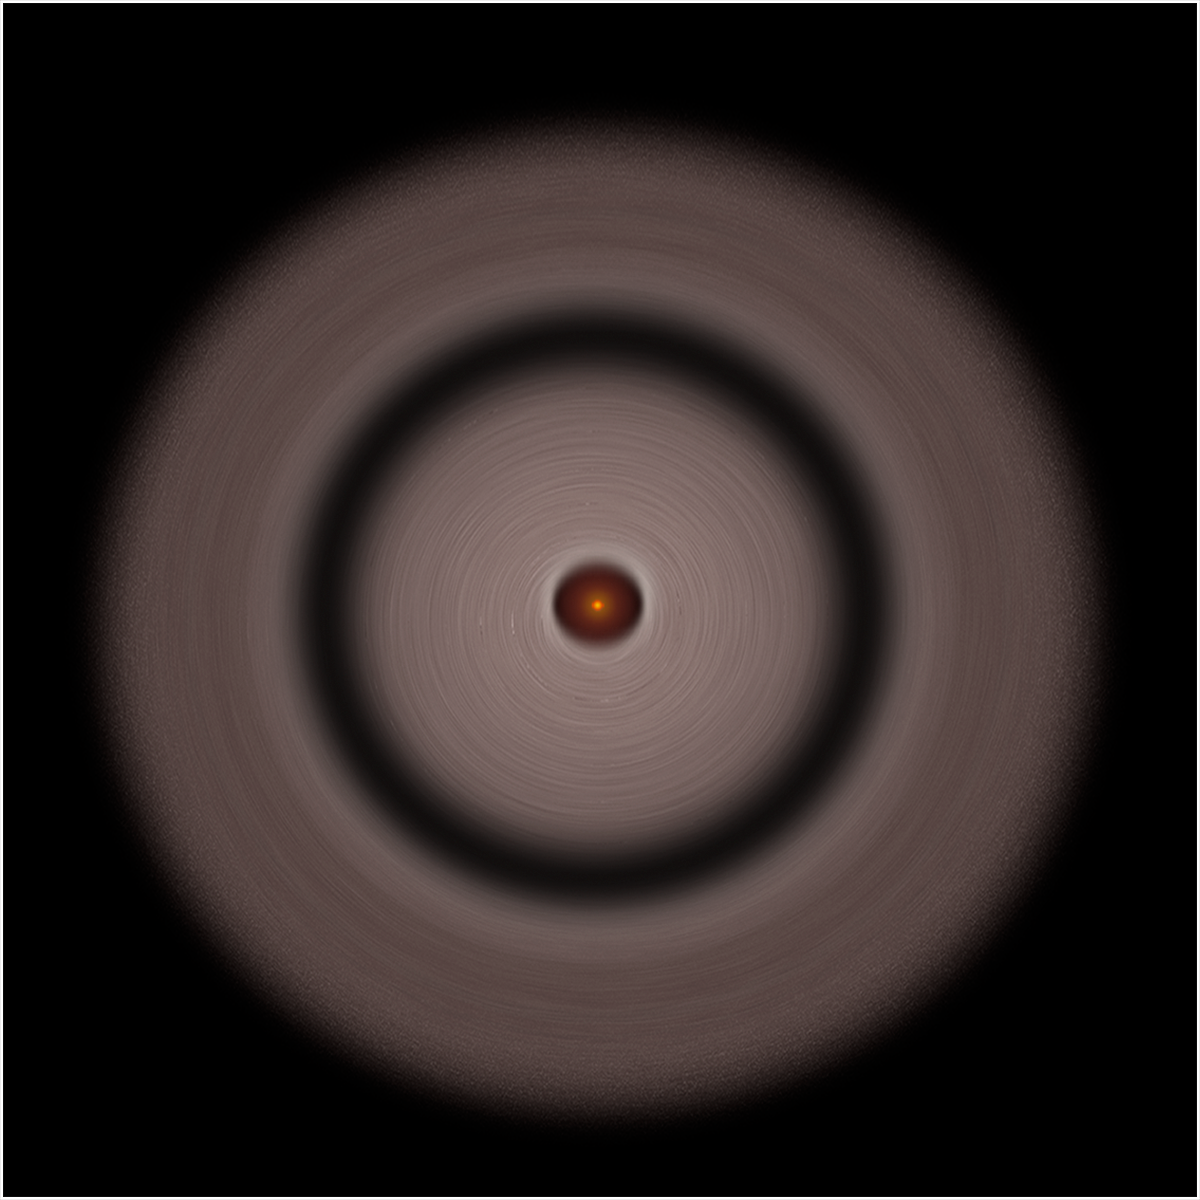

TW Hydrae Disk – Artist’s Illustration

Object Name: TW Hydrae

Credit: NASA, ESA, and A. Feild (STScI/AURA)